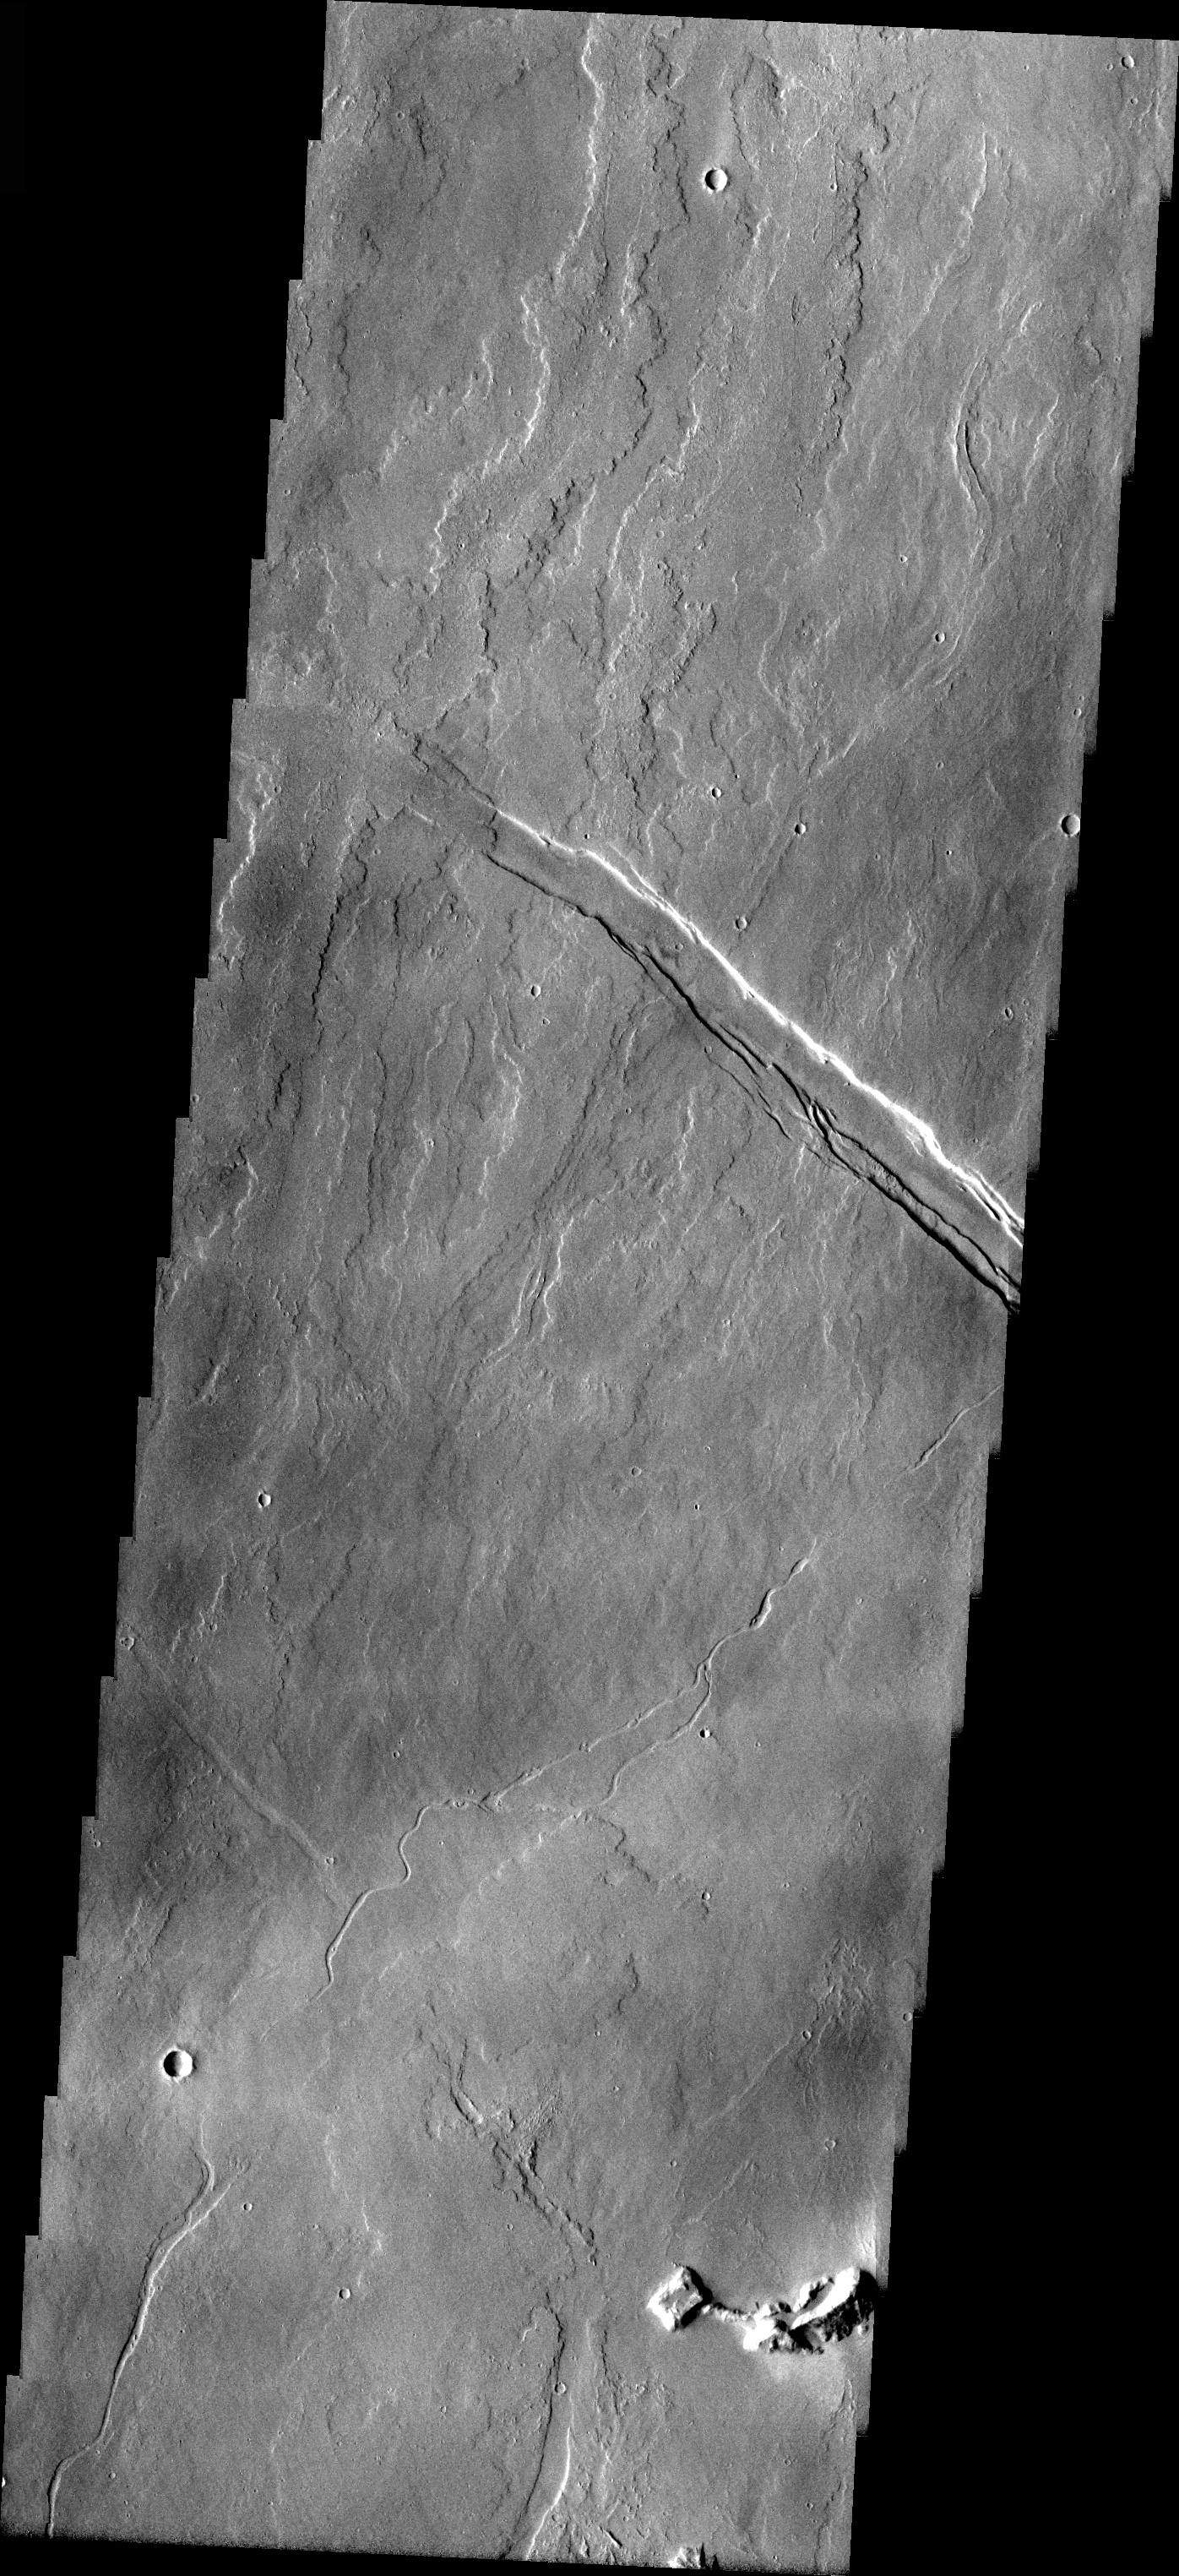

Flows from Olympus Mons

Released 5 April 2004

The Odyssey spacecraft has completed a full Mars year of observations of the red planet. For the next several weeks the Image of the Day will look back over this first mars year. It will focus on four themes: 1) the poles – with the seasonal changes seen in the retreat and expansion of the caps; 2) craters – with a variety of morphologies relating to impact materials and later alteration, both infilling and exhumation; 3) channels – the clues to liquid surface flow; and 4) volcanic flow features. While some images have helped answer questions about the history of Mars, many have raised new questions that are still being investigated as Odyssey continues collecting data as it orbits Mars.

This image was collected June 2, 2002 during early northern spring. The relative timing of volcanic flows from Olympus Mons and the formation of the structural feature can be deduced by which flows are cut by the fracture and which flows fill and cross the fracture.

Image information: VIS instrument. Latitude 19.8, Longitude 233 East (127 West). 19 meter/pixel resolution.

Note: this THEMIS visual image has not been radiometrically nor geometrically calibrated for this preliminary release. An empirical correction has been performed to remove instrumental effects. A linear shift has been applied in the cross-track and down-track direction to approximate spacecraft and planetary motion. Fully calibrated and geometrically projected images will be released through the Planetary Data System in accordance with Project policies at a later time.

NASA’s Jet Propulsion Laboratory manages the 2001 Mars Odyssey mission for NASA’s Office of Space Science, Washington, D.C. The Thermal Emission Imaging System (THEMIS) was developed by Arizona State University, Tempe, in collaboration with Raytheon Santa Barbara Remote Sensing. The THEMIS investigation is led by Dr. Philip Christensen at Arizona State University. Lockheed Martin Astronautics, Denver, is the prime contractor for the Odyssey project, and developed and built the orbiter. Mission operations are conducted jointly from Lockheed Martin and from JPL, a division of the California Institute of Technology in Pasadena.

Credit: NASA/JPL/Arizona State University